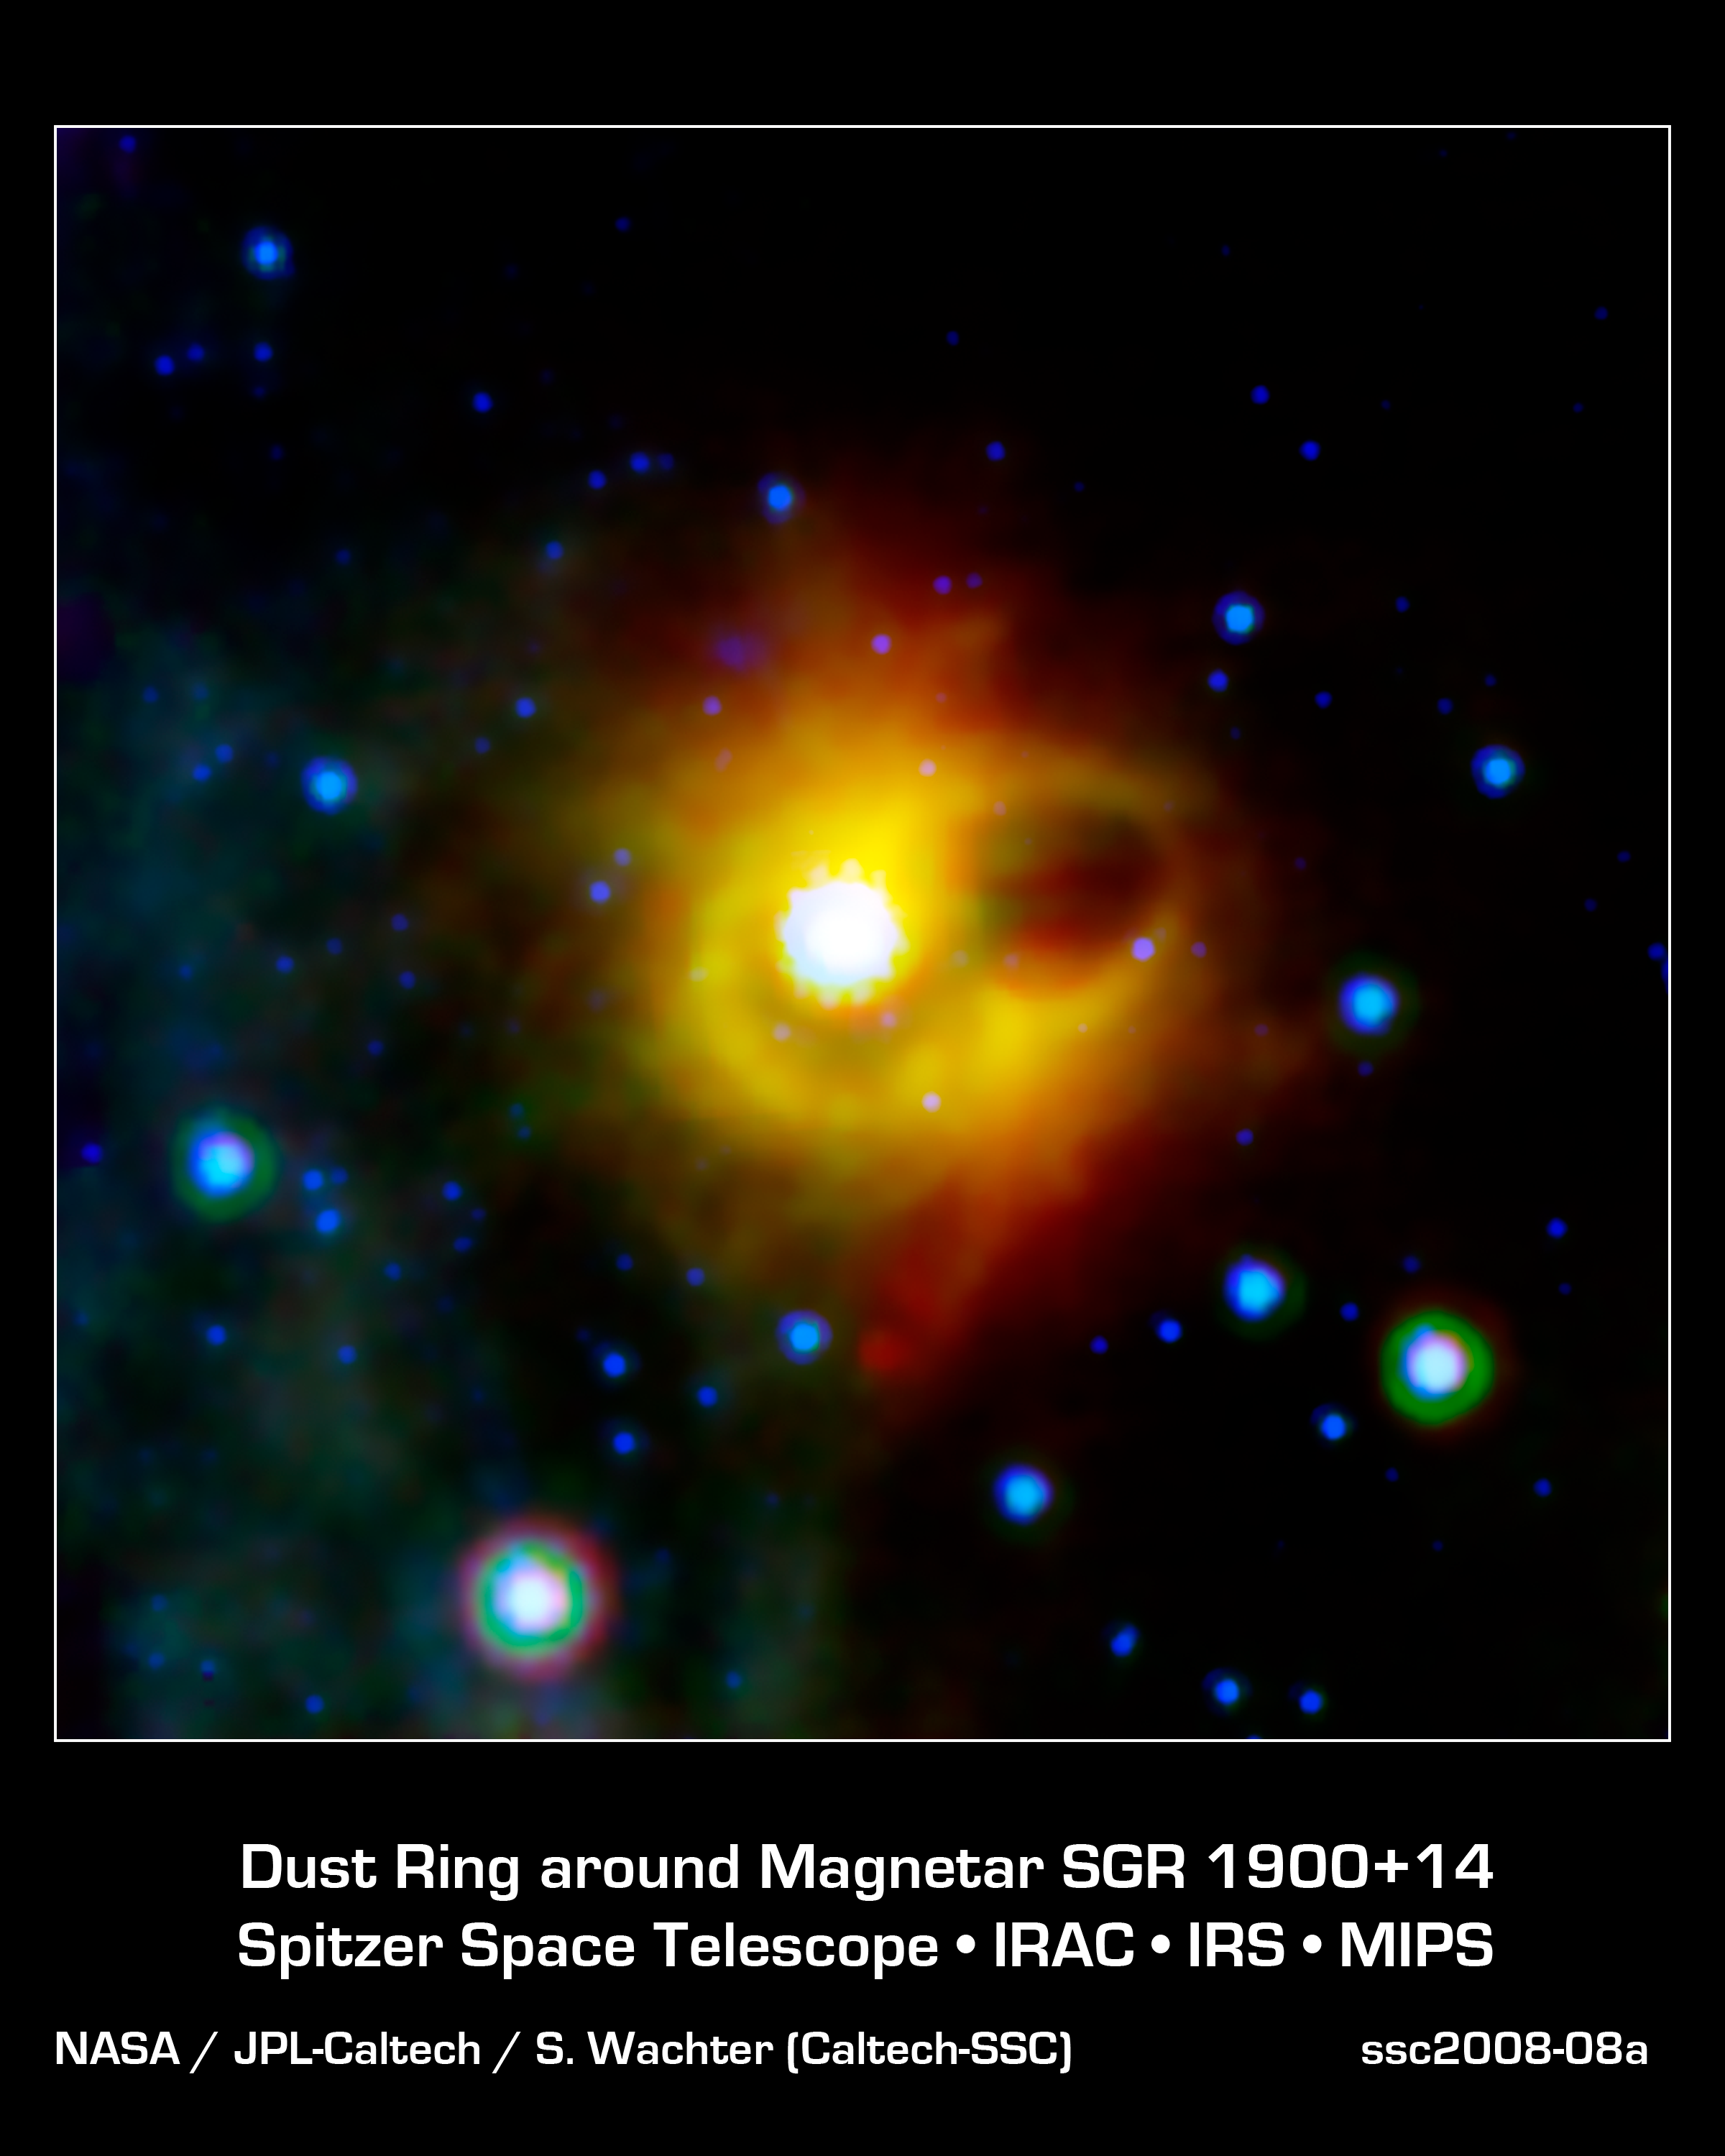

Ghostly Ring Around a Magnetar

This image shows a ghostly ring extending seven light-years across around the corpse of a massive star. The collapsed star, called a magnetar, is located at the exact center of this image. NASA's Spitzer Space Telescope imaged the mysterious ring around magnetar SGR 1900+14 in infrared light. The magnetar itself is not visible in this image, as it has not been detected at infrared wavelengths (it has been seen in X-ray light).

Magnetars are formed when a massive star ends its life in a supernova explosion, leaving behind a super dense neutron star with an incredibly strong magnetic field. The ring seen by Spitzer could not have formed during the original explosion, as any material as close to the star as the ring would have been disrupted by the supernova shock wave. Scientists suspect that the ring my actually be the edges of a bubble that was hollowed out by an explosive burst from the magnetar in 1998. The very bright region near the center of the image is a cluster of young stars, which may be illuminating the inner edge of the bubble, making it look like a ring in projection.

This composite image was taken using all three of Spitzer's science instruments. The blue color represents 8-micron infrared light taken by the infrared array camera, green is 16-micron light from the infrared spectograph, and red is 24-micron radiation from the multiband imaging photometer.

Credit: NASA/JPL-Caltech/S. Wachter (Spitzer Science Center)